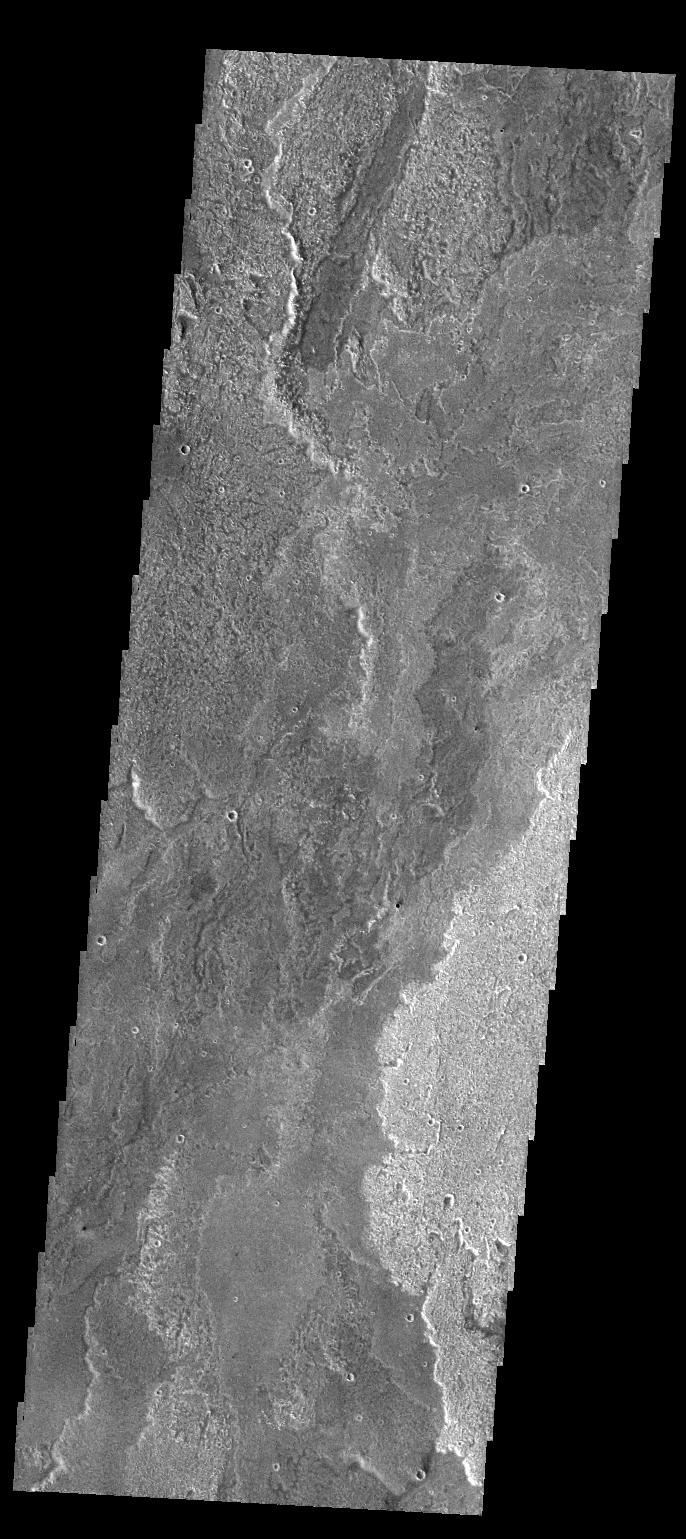

Arsia Mons Flows

Today’s VIS image shows some of the extensive lava flows that originate at Arsia Mons.

Credit: NASA/JPL-Caltech/ASU